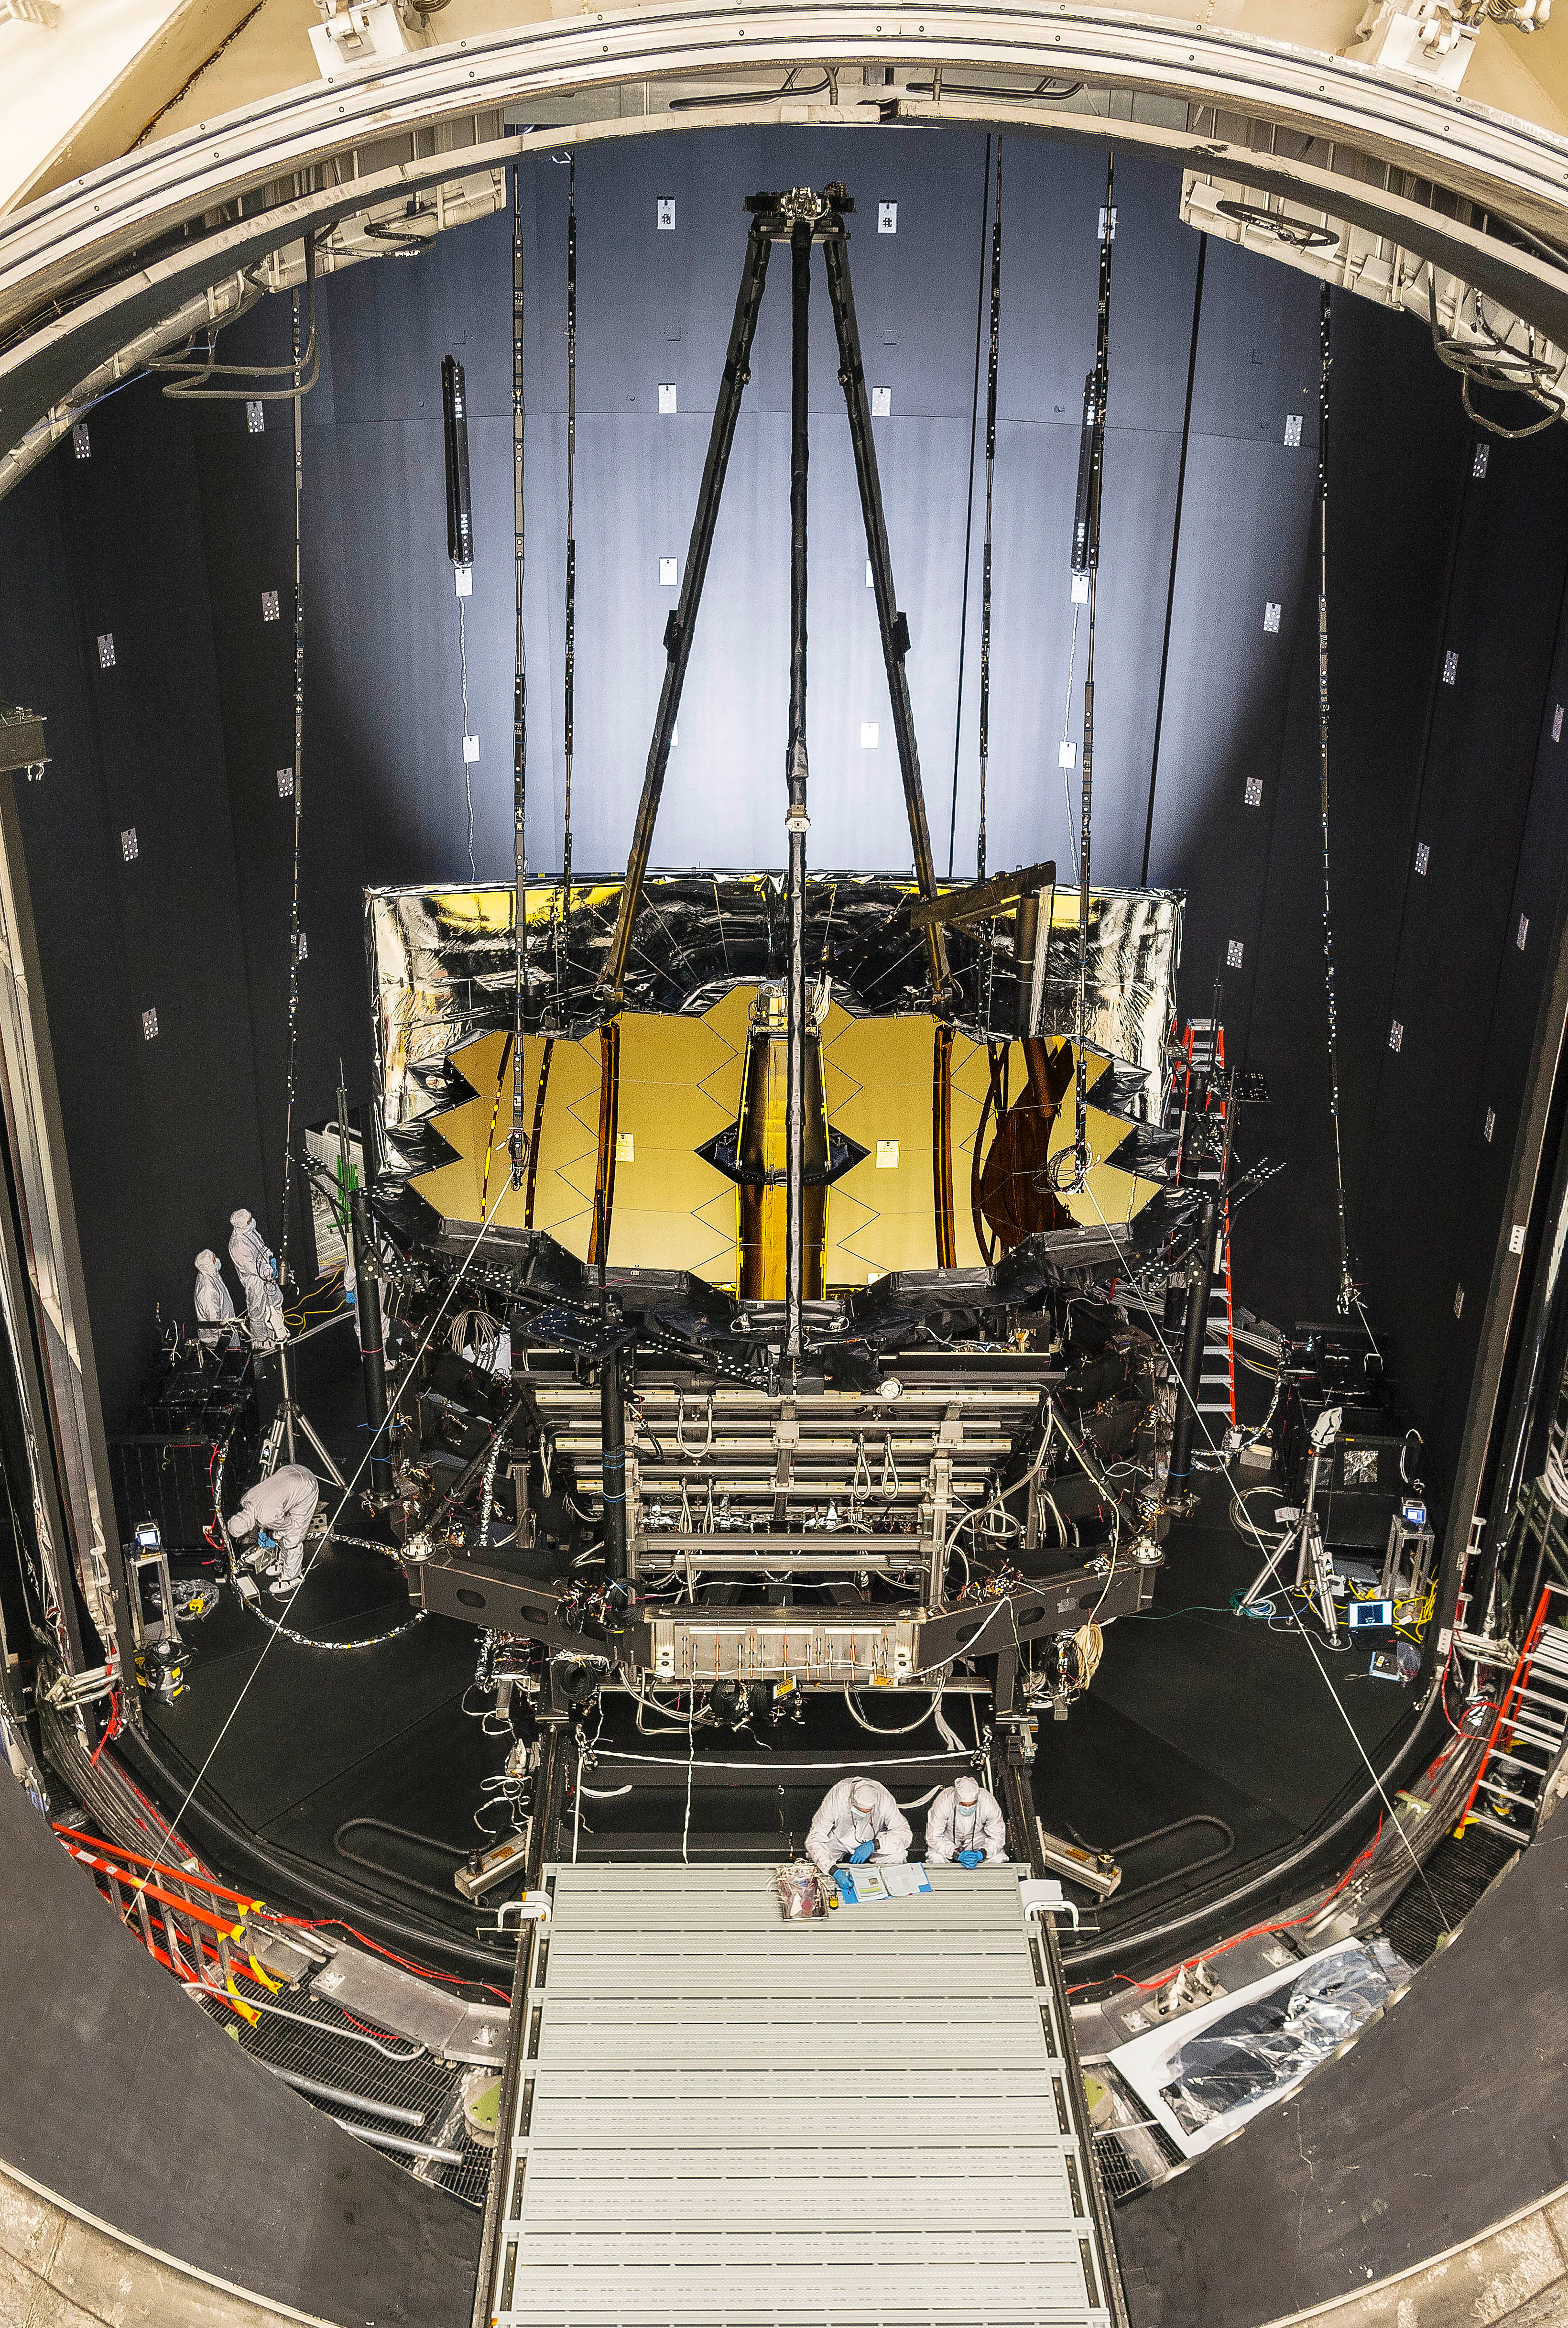

OTIS Undergoes Cryogenic Testing

Webb’s Optical Telescope element/Integrated Science module (OTIS) was placed in NASA’s Johnson Space Center’s historic Chamber A on June 20, 2017, to prepare for its final three months of testing in a cryogenic vacuum that mimics temperatures in space. Chamber A simulates an environment where the telescope will experience extreme cold–around 37 kelvins (minus 236 degrees Celsius or minus 393 degrees Fahrenheit).

Credit: Image: NASA, Chris Gunn